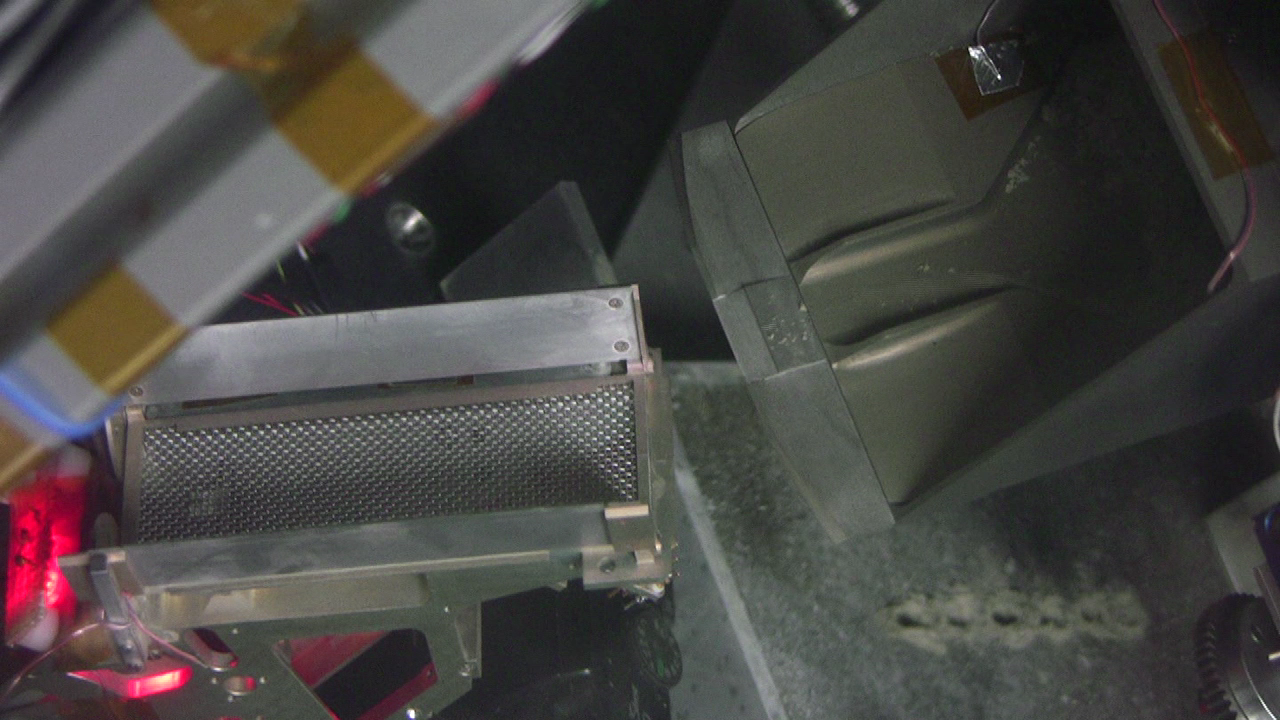

Testing of Icy-Soil Sample Delivery in Simulated Martian Conditions (Animation)

This movie clip shows testing under simulated Mars conditions on Earth in preparation for NASA’s Phoenix Mars Lander using its robotic arm for delivering a sample to the doors of a laboratory oven.

The icy soil used in the testing flowed easily from the scoop during all tests at Martian temperatures. On Mars, icy soil has stuck to the scoop, a surprise that may be related to composition of the soil at the landing site.

This testing was done at Honeybee Robotics Spacecraft Mechanisms Corp., New York, which supplied the Phoenix scoop.

The Phoenix Mission is led by the University of Arizona, Tucson, on behalf of NASA. Project management of the mission is by NASA’s Jet Propulsion Laboratory, Pasadena, Calif. Spacecraft development is by Lockheed Martin Space Systems, Denver.

Photojournal Note: As planned, the Phoenix lander, which landed May 25, 2008 23:53 UTC, ended communications in November 2008, about six months after landing, when its solar panels ceased operating in the dark Martian winter.

Credit: NASA/JPL/Honeybee Robotics